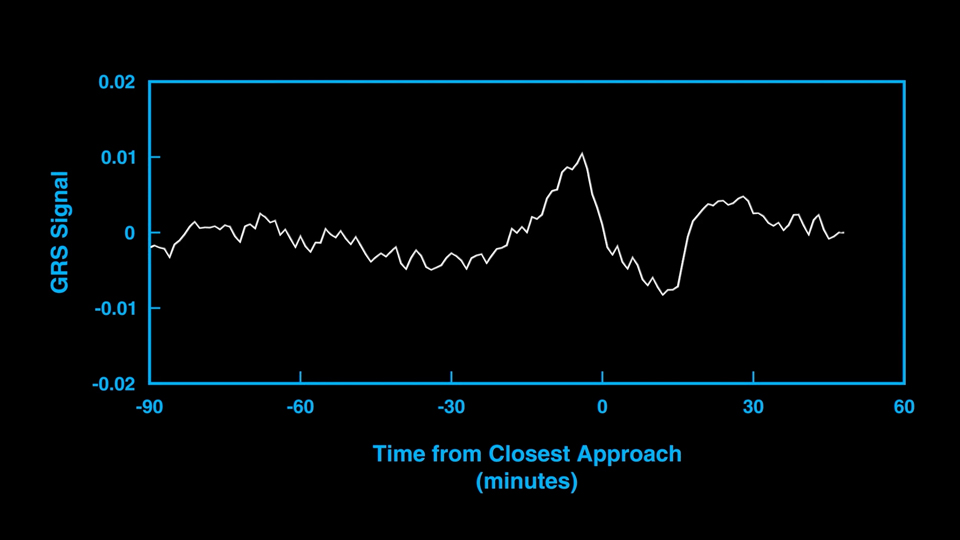

Great Red Spot Gravity

This animation and audio represent the subtle gravitational signal acquired by an antenna of NASA’s Deep Space Network as the agency’s Juno spacecraft performed a close flyby of Jupiter’s Great Red Spot in July 2019. The changes in the signal frequency represent the changes in the local gravity as the spacecraft flew low overhead.

Juno flew twice over the Great Red Spot in 2019, with the goal of picking up the subtle gravitational signal of the vortex. The concentration of mass caused by the powerful winds surrounding the Great Red Spot minutely change the spacecraft’s velocity, inducing a Doppler shift on the radio signals relayed back to Earth.

Credit: NASA/JPL-Caltech